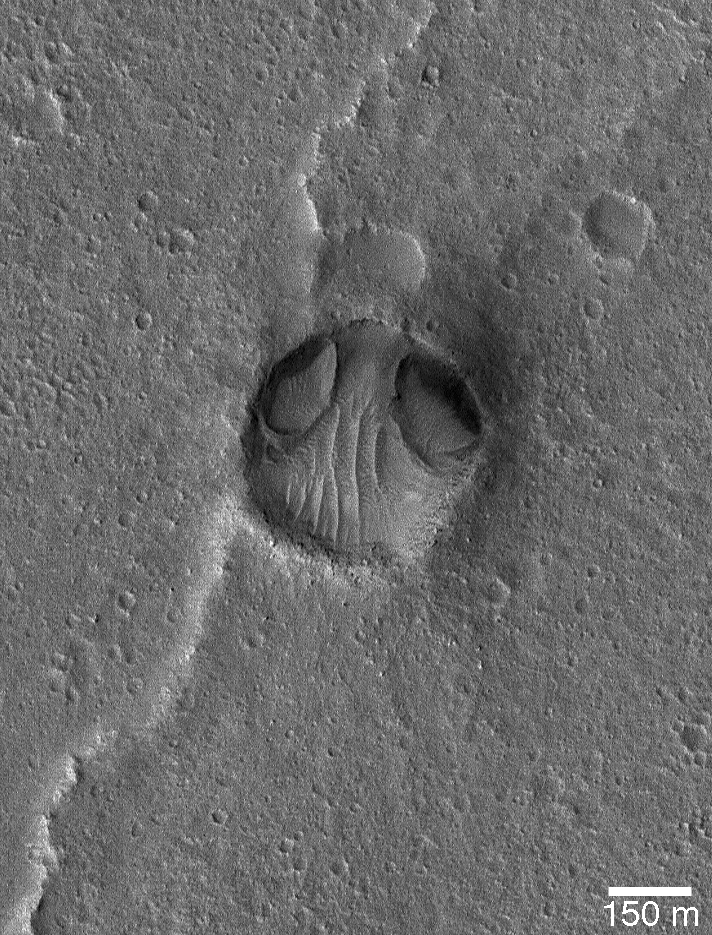

Chryse “Alien Head”

26 January 2004
This Mars Global Surveyor (MGS) Mars Orbiter Camera (MOC) image shows an impact crater in Chryse Planitia, not too far from the Viking 1 lander site, that to seems to resemble a bug-eyed head. The two odd depressions at the north end of the crater (the “eyes”) may have formed by wind or water erosion. This region has been modified by both processes, with water action occurring in the distant past via floods that poured across western Chryse Planitia from Maja Valles, and wind action common occurrence in more recent history. This crater is located near 22.5°N, 47.9°W. The 150 meter scale bar is about 164 yards long. Sunlight illuminates the scene from the left/lower left.

Credit: NASA/JPL/Malin Space Science Systems